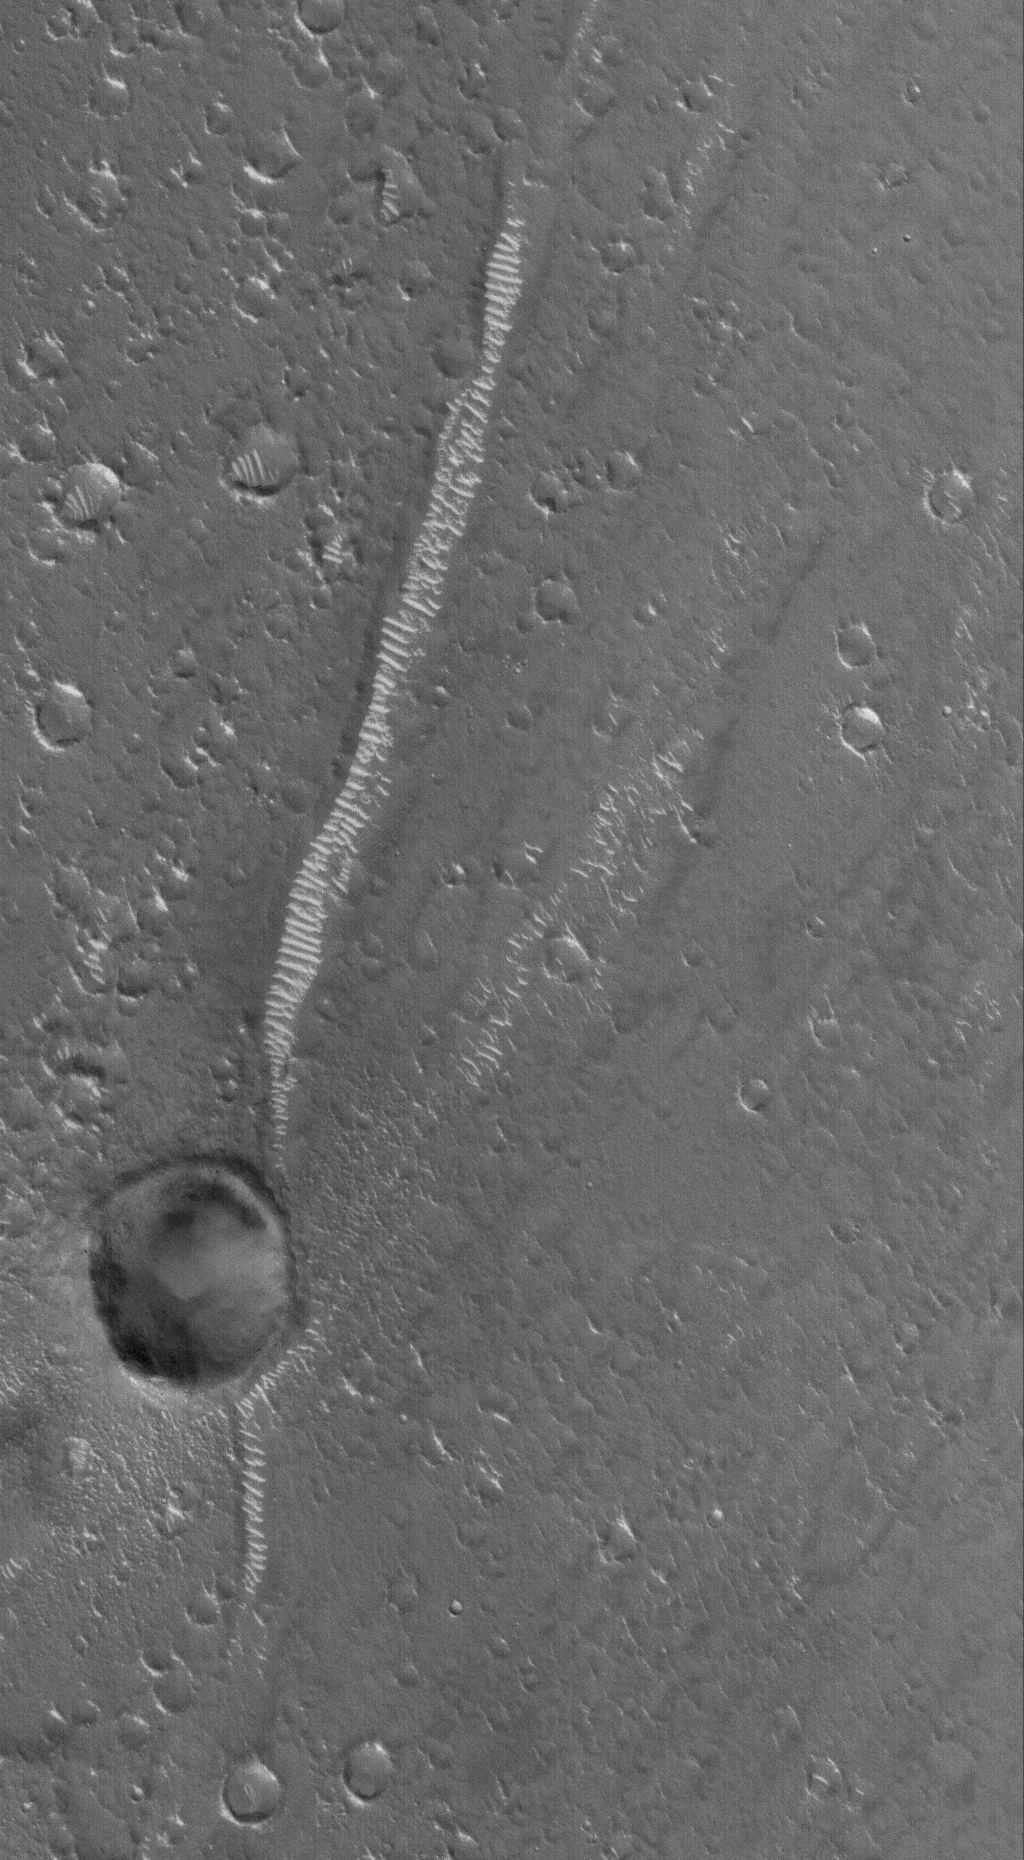

Utopia Plain

5 March 2006
This Mars Global Surveyor (MGS) Mars Orbiter Camera (MOC) image shows a dark-toned, cratered plain in southwest Utopia Planitia. Large, light-toned, windblown ripples reside on the floors of many of the depressions in the scene, including a long, linear, trough.

Location near: 30.3°N, 255.3°W
Image width: ~3 km (~1.9 mi)
Illumination from: lower left
Season: Northern Winter

Credit: NASA/JPL/Malin Space Science Systems